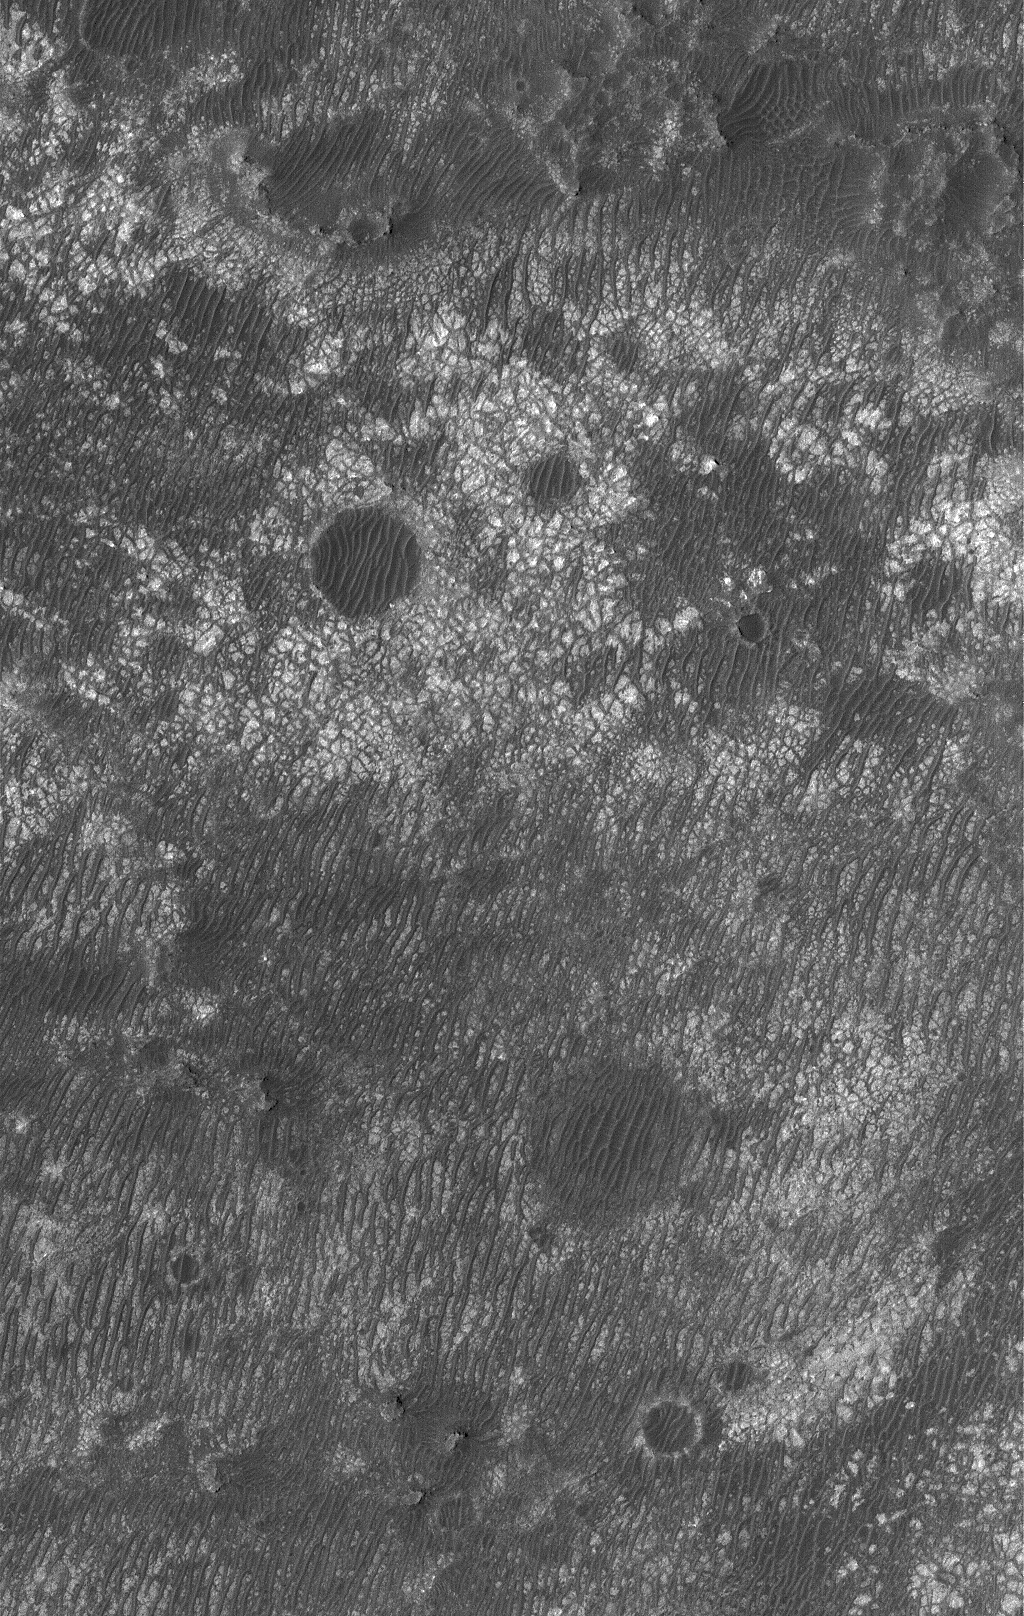

Tiled Floor

30 April 2006
This Mars Global Surveyor (MGS) Mars Orbiter Camera (MOC) image shows a variety of materials found on the floor of an impact crater northwest of Hellas Planitia. The discontinuous, dark-toned ridges, typically running diagonally across the scene, are windblown ripples which overlie light-toned rock that is heavily fractured and cratered.

Location near: 25.0°S, 322.9°W
Image width: ~3 km (~1.9 mi)
Illumination from: upper left
Season: Southern Summer

Credit: NASA/JPL/Malin Space Science Systems